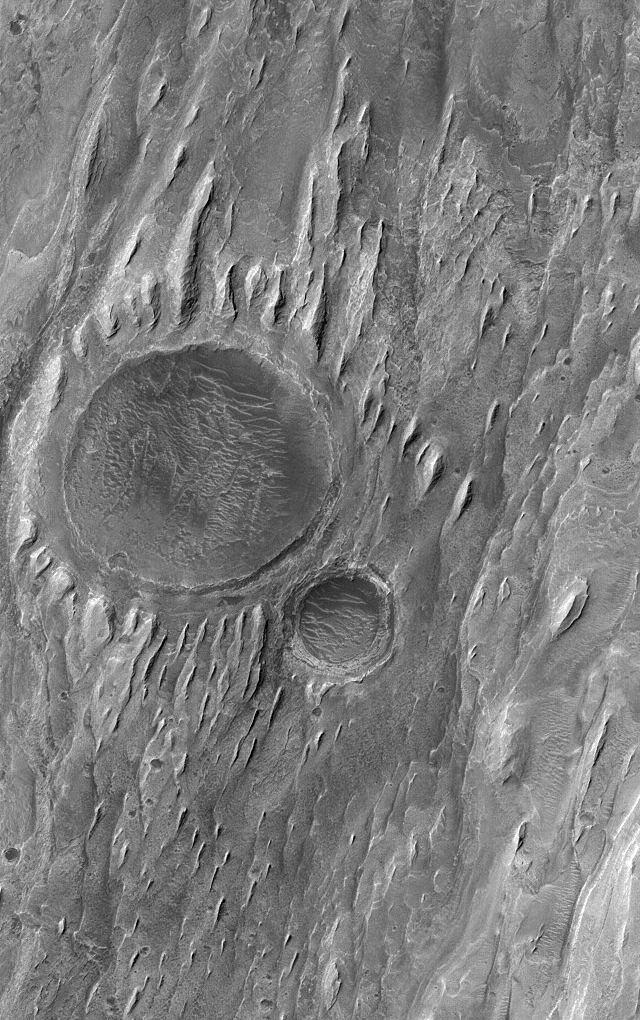

MOC 1000th Release!

12 February 2005
This Mars Global Surveyor (MGS) Mars Orbiter Camera (MOC) image shows the remains of two impact craters that were filled, buried, and then exhumed from within layered sedimentary rock in the martian crater, Gale. Wind erosion has sculpted tapered yardang ridges in the uppermost rock layers exposed at this location.

This is the 1000th captioned image release from the MGS MOC team. The first release occurred in July 1997, when the spacecraft was still speeding toward the red planet. Many people have asked “why are the releases numbered starting with ‘MOC2’?” The MGS MOC is the second MOC, so it is designated “MOC2.” The first MOC was flown on the Mars Observer spacecraft, which was lost just before arrival at Mars in August 1993. The MOC science investigation was originally selected by NASA in 1986. The MGS MOC effort is currently in its third extended mission, and is funded through at least October 2006.

Location near: 5.0°S, 222.8°W
Image width: ~3.0 km (~1.9 mi)
Illumination from: upper left
Season: Southern Winter

Credit: NASA/JPL/Malin Space Science Systems